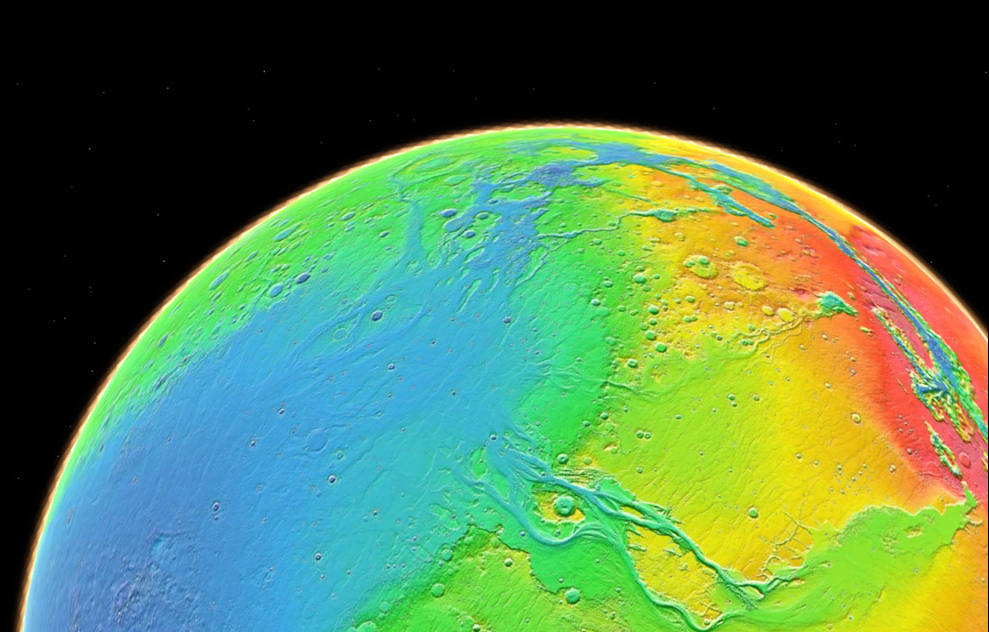

Topography of Mars

Color coding in this image of Mars represents differences in elevation, measured by the Mars Orbiter Laser Altimeter on NASA’s Mars Global Surveyor. While surface liquid water is rare and ephermal on modern Mars, the topography of Mars reveals large, ancient valley networks and outflow channels. These are evidence that liquid water was more common and played a much more important role in Mars’ past.

Credit: NASA/JPL-Caltech